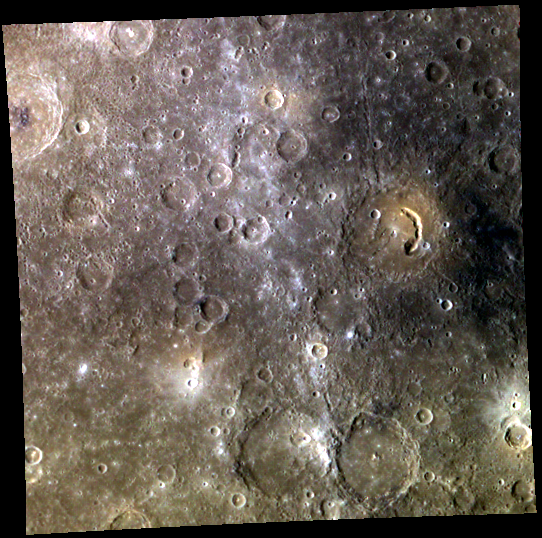

Mercury’s Red, White, and Blue

This color image emphasizes three major features of Mercury’s surface: bright ejecta rays, explosive volcanic vents, and dark low reflectance material (LRM). The bright ray passing through the center of the image is part of Hokusai’s immense system of rays. To the right, Picasso‘s arc-shaped pit is distinctive in color and contrasts with the patch of LRM to the crater’s right.

This image was acquired as part of MDIS’s 8-color base map. The 8-color base map is composed of WAC images taken through eight different narrow-band color filters and covers more than 99% of Mercury’s surface with an average resolution of 1 kilometer/pixel. The highest-quality color images are obtained for Mercury’s surface when both the spacecraft and the Sun are overhead, so these images typically are taken with viewing conditions of low incidence and emission angles.

Date acquired: September 17, 2011
Image Mission Elapsed Time (MET): 224718677, 224718685, 224718679
Image ID: 769641, 769646, 769642
Instrument: Wide Angle Camera (WAC) of the Mercury Dual Imaging System (MDIS)
WAC filters: 9, 7, 6 (996, 748, 433 nanometers) in red, green, and blue
Center Latitude: 2.23°
Center Longitude: 46.34° E
Resolution: 1350 meters/pixel
Scale: Picasso crater is about 134 kilometers (83 miles) in diameter
Incidence Angle: 47.0°
Emission Angle: 0.2°
Phase Angle: 47.0°

The MESSENGER spacecraft is the first ever to orbit the planet Mercury, and the spacecraft’s seven scientific instruments and radio science investigation are unraveling the history and evolution of the Solar System’s innermost planet. MESSENGER acquired over 150,000 images and extensive other data sets. MESSENGER is capable of continuing orbital operations until early 2015.

For information regarding the use of images, see the MESSENGER image use policy.

Credit: NASA/Johns Hopkins University Applied Physics Laboratory/Carnegie Institution of Washington